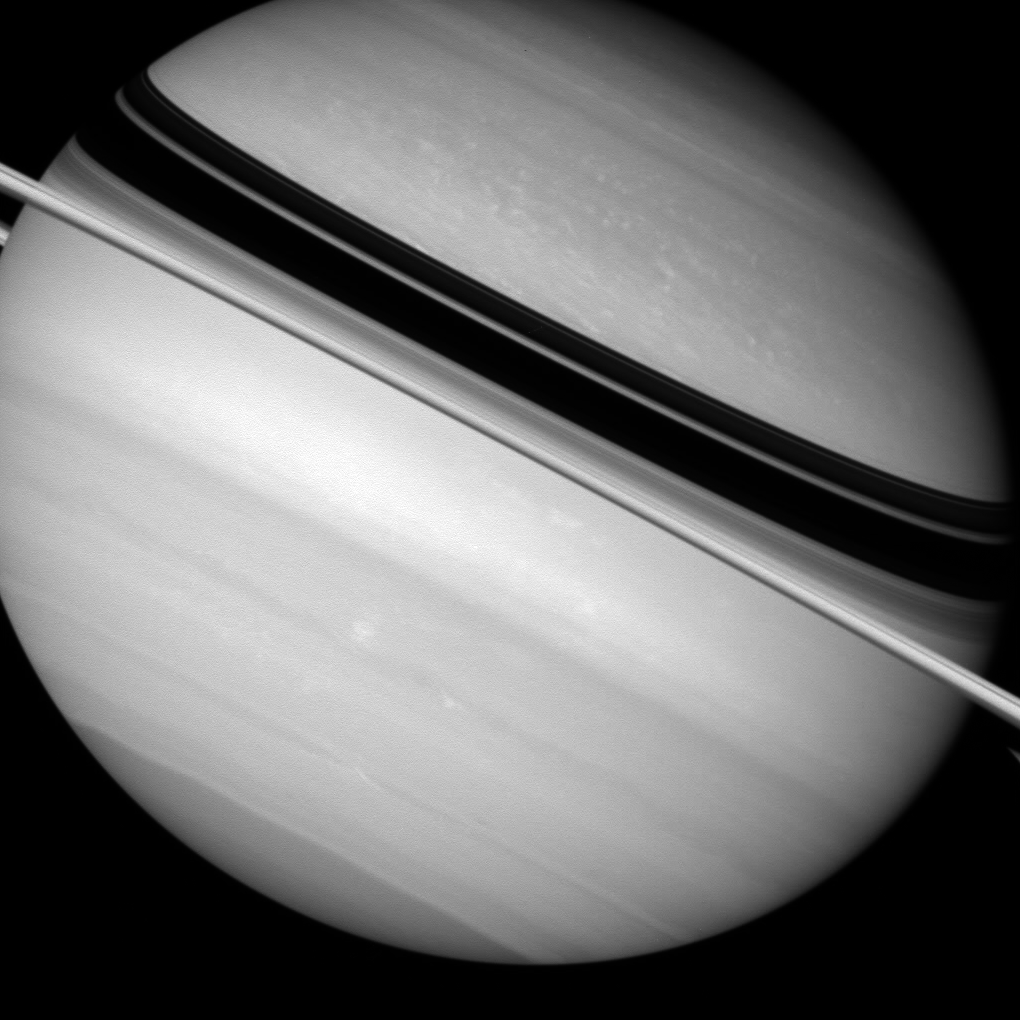

Squashed as it Spins

Saturn’s density is so low, and its rotation is so fast, that the planet bulges around its waistline as is spins.

Saturn is nearly 12,000 kilometers (7,500 miles) wider at its equator than at its poles, and its oblateness is clearly visible in this view.

The view looks toward the sunlit side of the rings from about 2 degrees below the ringplane.

The image was taken in visible light with the Cassini spacecraft wide-angle camera on Sept. 2, 2007. The view was obtained at a distance of approximately 1.9 million kilometers (1.2 million miles) from Saturn. Image scale is 109 kilometers (68 miles) per pixel.

The Cassini-Huygens mission is a cooperative project of NASA, the European Space Agency and the Italian Space Agency. The Jet Propulsion Laboratory, a division of the California Institute of Technology in Pasadena, manages the mission for NASA’s Science Mission Directorate, Washington, D.C. The Cassini orbiter and its two onboard cameras were designed, developed and assembled at JPL. The imaging operations center is based at the Space Science Institute in Boulder, Colo.

Credit: NASA/JPL/Space Science Institute